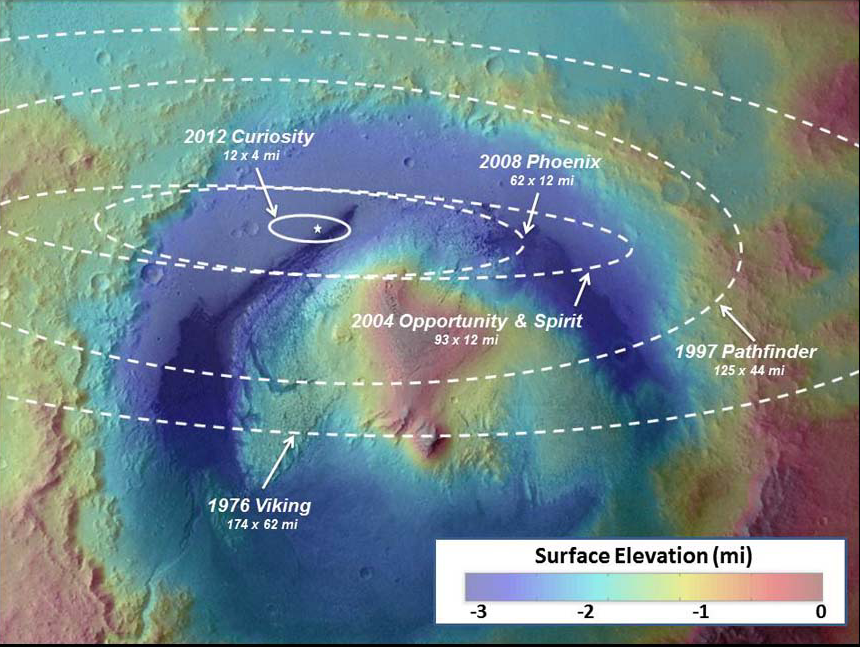

Landing Accuracy on Mars: A Historical Perspective

This image illustrates how spacecraft landings on Mars have become more and more precise over the years. Since NASA’s first Mars landing of Viking in 1976, the targeted landing regions, or ellipses, have shrunk. Improvements in interplanetary navigation tightened the ellipses between the 1997 and 2008 landings of NASA’s Pathfinder and Phoenix.

NASA’s Curiosity used those improvements, in addition to hypersonic guided entry similar to that used by astronauts returning to Earth during NASA’s Apollo program, to further reduce the ellipse size and land just north of the slopes of Mount Sharp. The area of Curiosity’s landing ellipse was just seven percent the size of the previous best landing ellipse for Phoenix. This guided entry technique also allowed a much heavier rover to land on Mars.

The background picture is from the European Space Agency’s Mars Express overlaid with topographical data from NASA’s Mars Global Surveyor.

Credit: NASA/JPL-Caltech/ESA